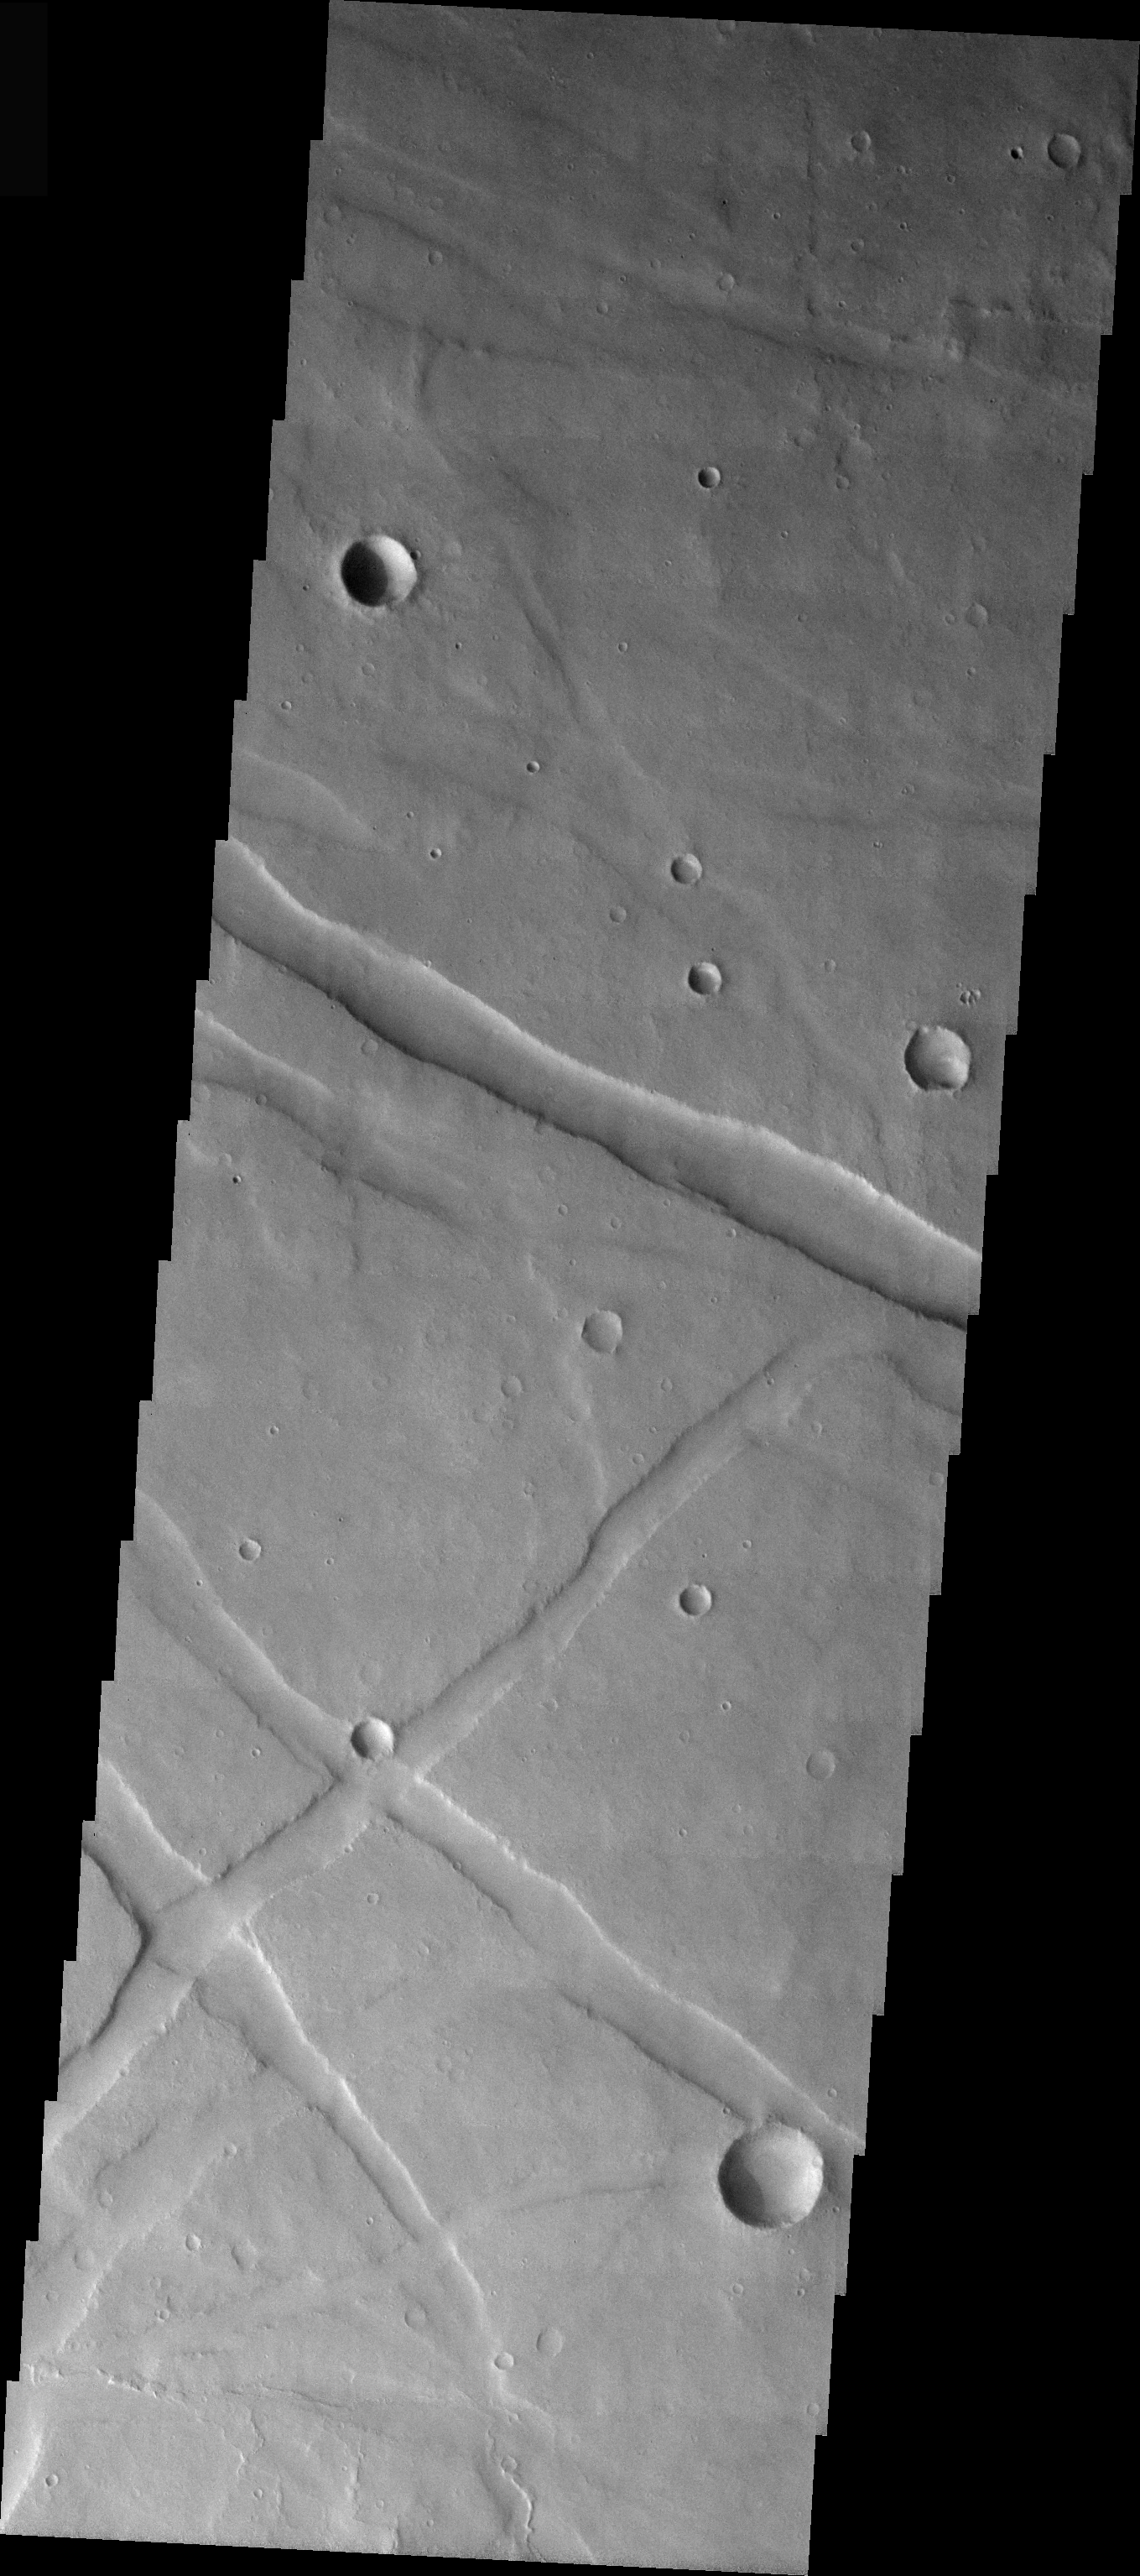

Valles Marineris Graben

This VIS image was taken just south of the rim of Valles Marineris. The troughs seen in this image are structural features called graben. A graben is formed when two parallel fractures bound a down-dropped block of surface. These graben developed as part of the formation of Valles Marineris.

Image information: VIS instrument. Latitude -14.1, Longitude 287.2 East (72.8 West). 19 meter/pixel resolution.

Note: this THEMIS visual image has not been radiometrically nor geometrically calibrated for this preliminary release. An empirical correction has been performed to remove instrumental effects. A linear shift has been applied in the cross-track and down-track direction to approximate spacecraft and planetary motion. Fully calibrated and geometrically projected images will be released through the Planetary Data System in accordance with Project policies at a later time.

NASA’s Jet Propulsion Laboratory manages the 2001 Mars Odyssey mission for NASA’s Office of Space Science, Washington, D.C. The Thermal Emission Imaging System (THEMIS) was developed by Arizona State University, Tempe, in collaboration with Raytheon Santa Barbara Remote Sensing. The THEMIS investigation is led by Dr. Philip Christensen at Arizona State University. Lockheed Martin Astronautics, Denver, is the prime contractor for the Odyssey project, and developed and built the orbiter. Mission operations are conducted jointly from Lockheed Martin and from JPL, a division of the California Institute of Technology in Pasadena.

Credit: NASA/JPL/Arizona State University